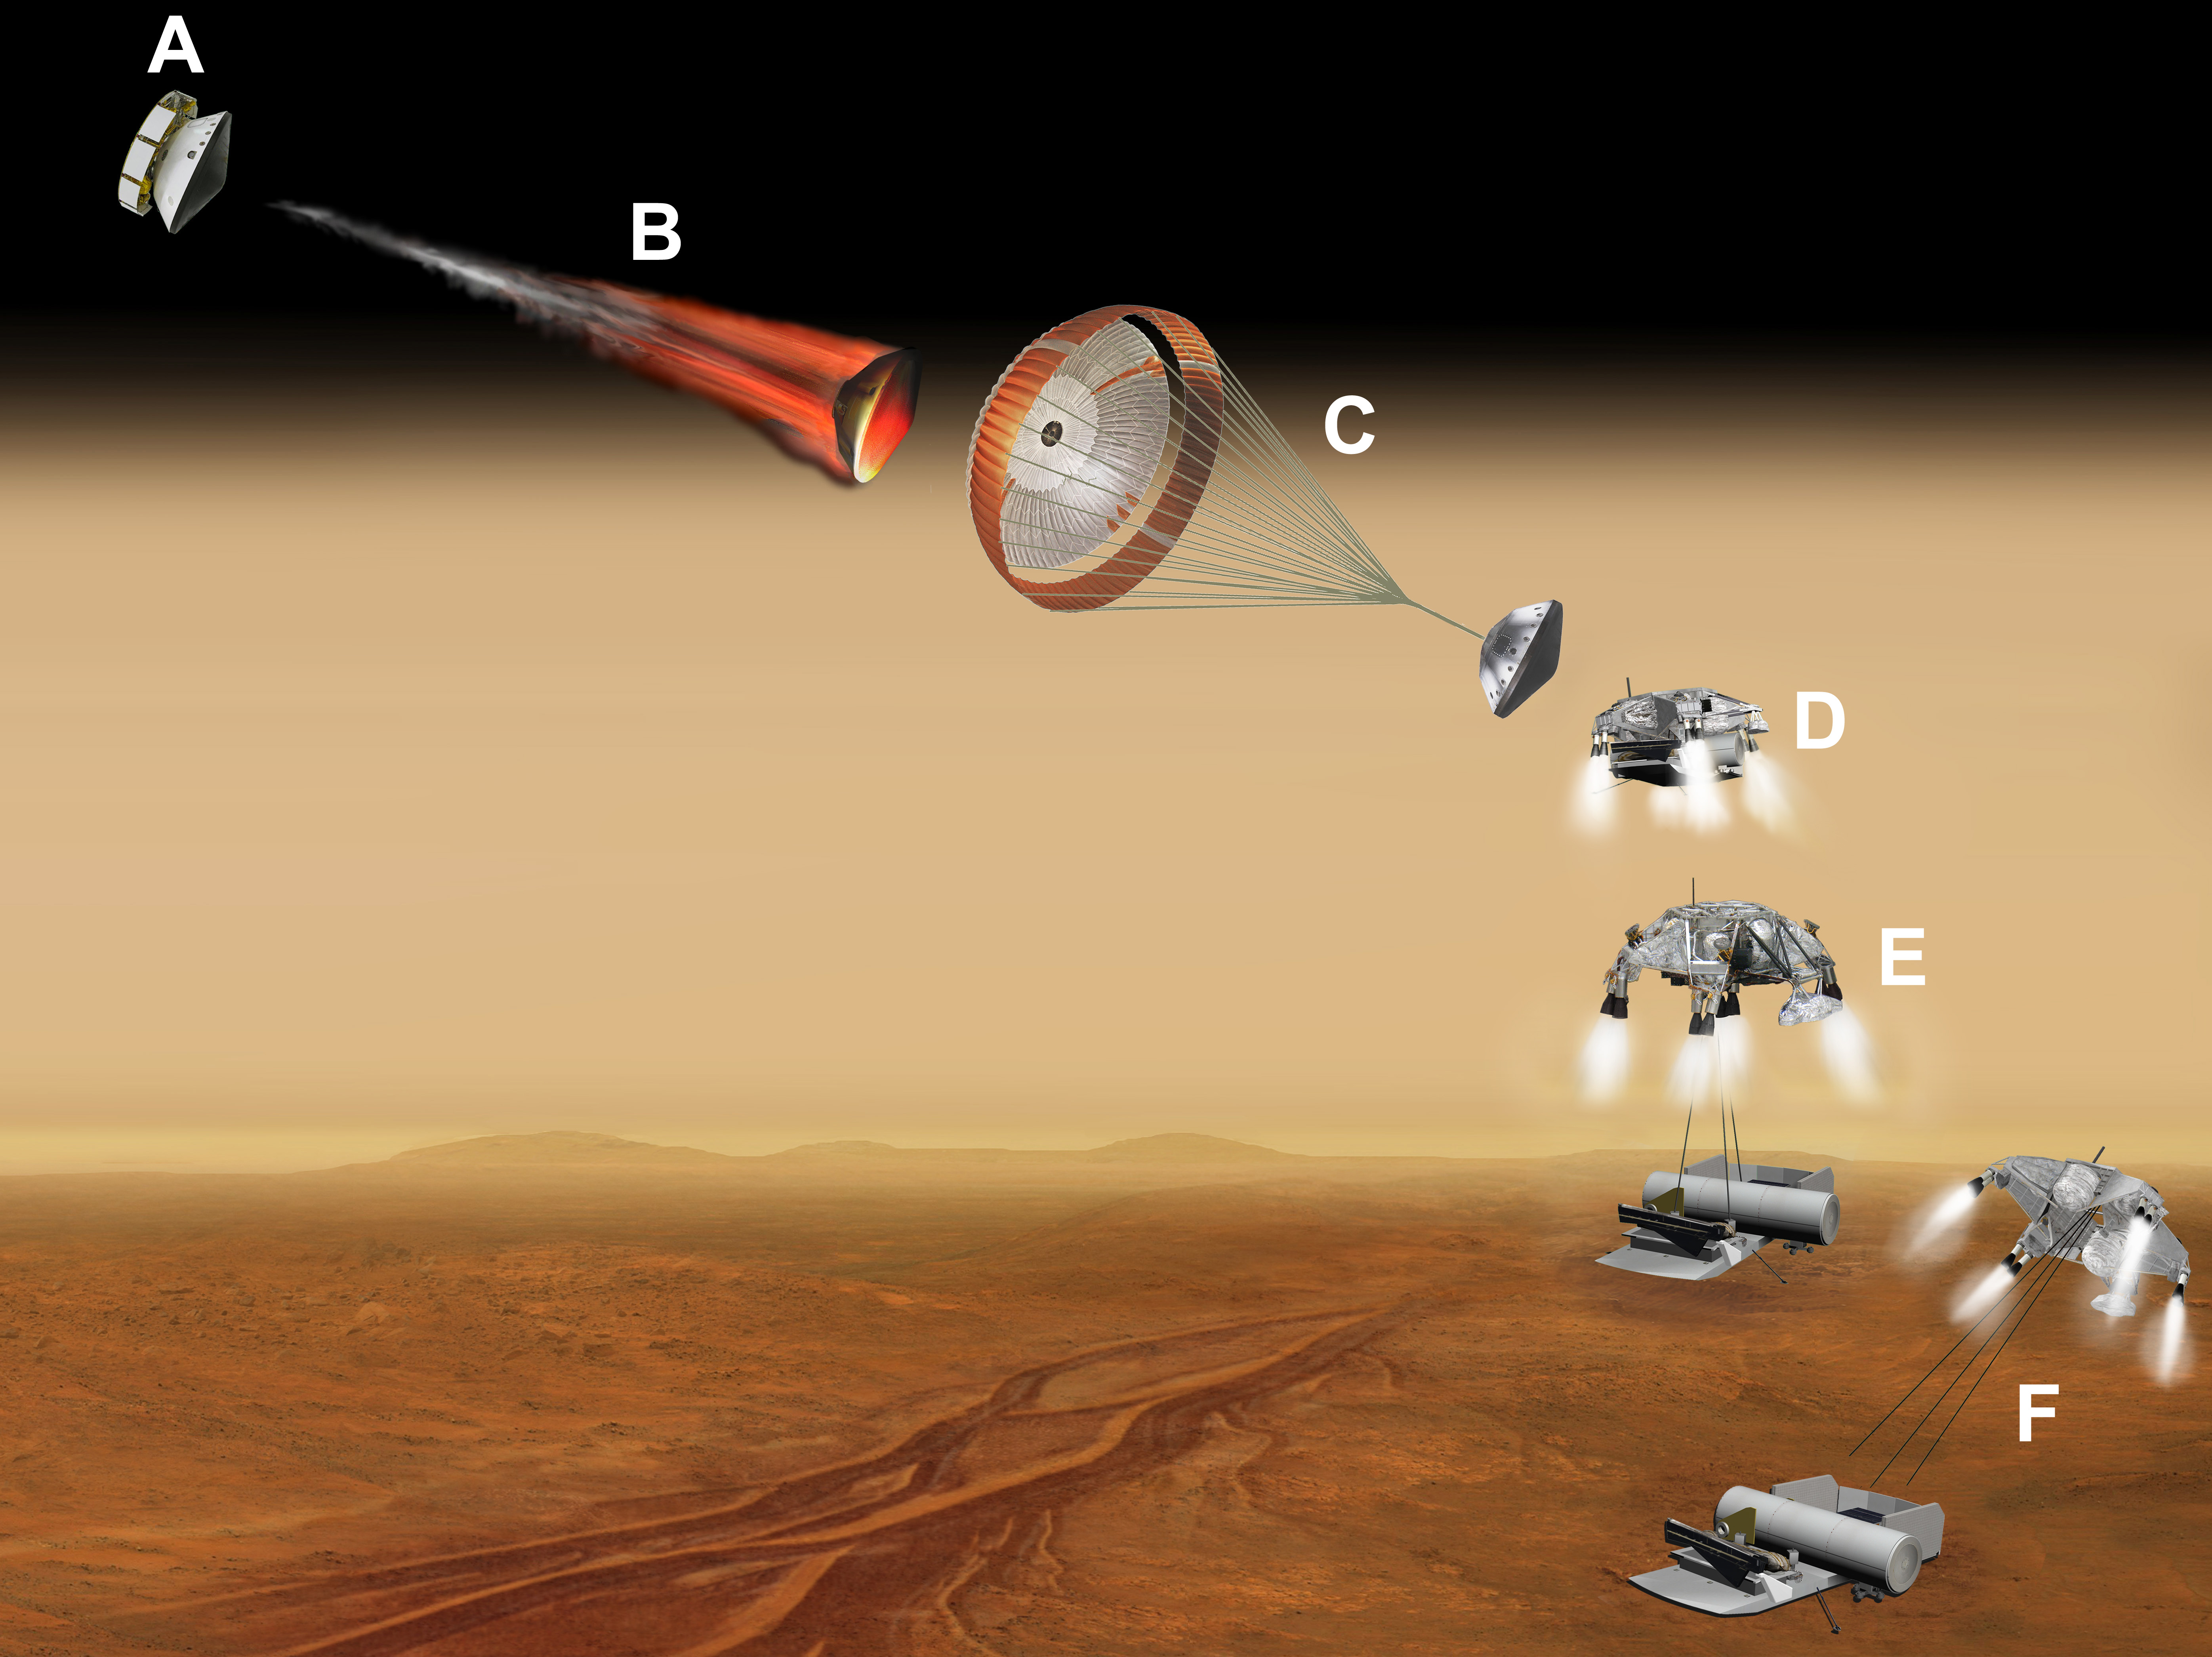

Vehicle for Lofting a Sample Approaches Mars (Labeled Artist’s Concept)

This artist’s concept of a proposed Mars sample return mission portrays a series of six steps (A through F) in the spacecraft’s landing on Mars. NASA and the European Space Agency are collaborating on proposals for a mission to gather samples of Martian rocks and bring them to Earth after 2020. This illustration depicts preliminary concepts, not a finished design.

A. The series begins at upper left, where the aeroshell capsule is still attached to the cruise stage that has provided power and maneuvering during the trip from Earth to Mars.

B. After jettisoning the cruise stage, the aeroshell uses friction with the Martian atmosphere to decelerate. The aeroshell protects other components of the flight system (enclosed inside) from the heat generated during the plunge through the upper atmosphere.

C. In the third step portrayed, the spacecraft’s parachute further slows the descent.

D. After separation from the parachute and aeroshell, retro rockets on the descent stage fire to control the speed of the final approach toward the ground.

E. The descent stage begins lowering the lander on a bridle. Timing of crucial steps during this final approach is based on radar input about the spacecraft’s altitude and velocity.

F. The lander — bearing a rover and an ascent vehicle — touches down, the connecting cords are severed and the descent stage flies out of the way.

After the landing, the rover would deliver previously cached samples to the ascent vehicle, which would then lift the samples off the surface of Mars for a rendezvous in orbit with a spacecraft that would take the samples to Earth.

Credit: NASA/JPL-Caltech